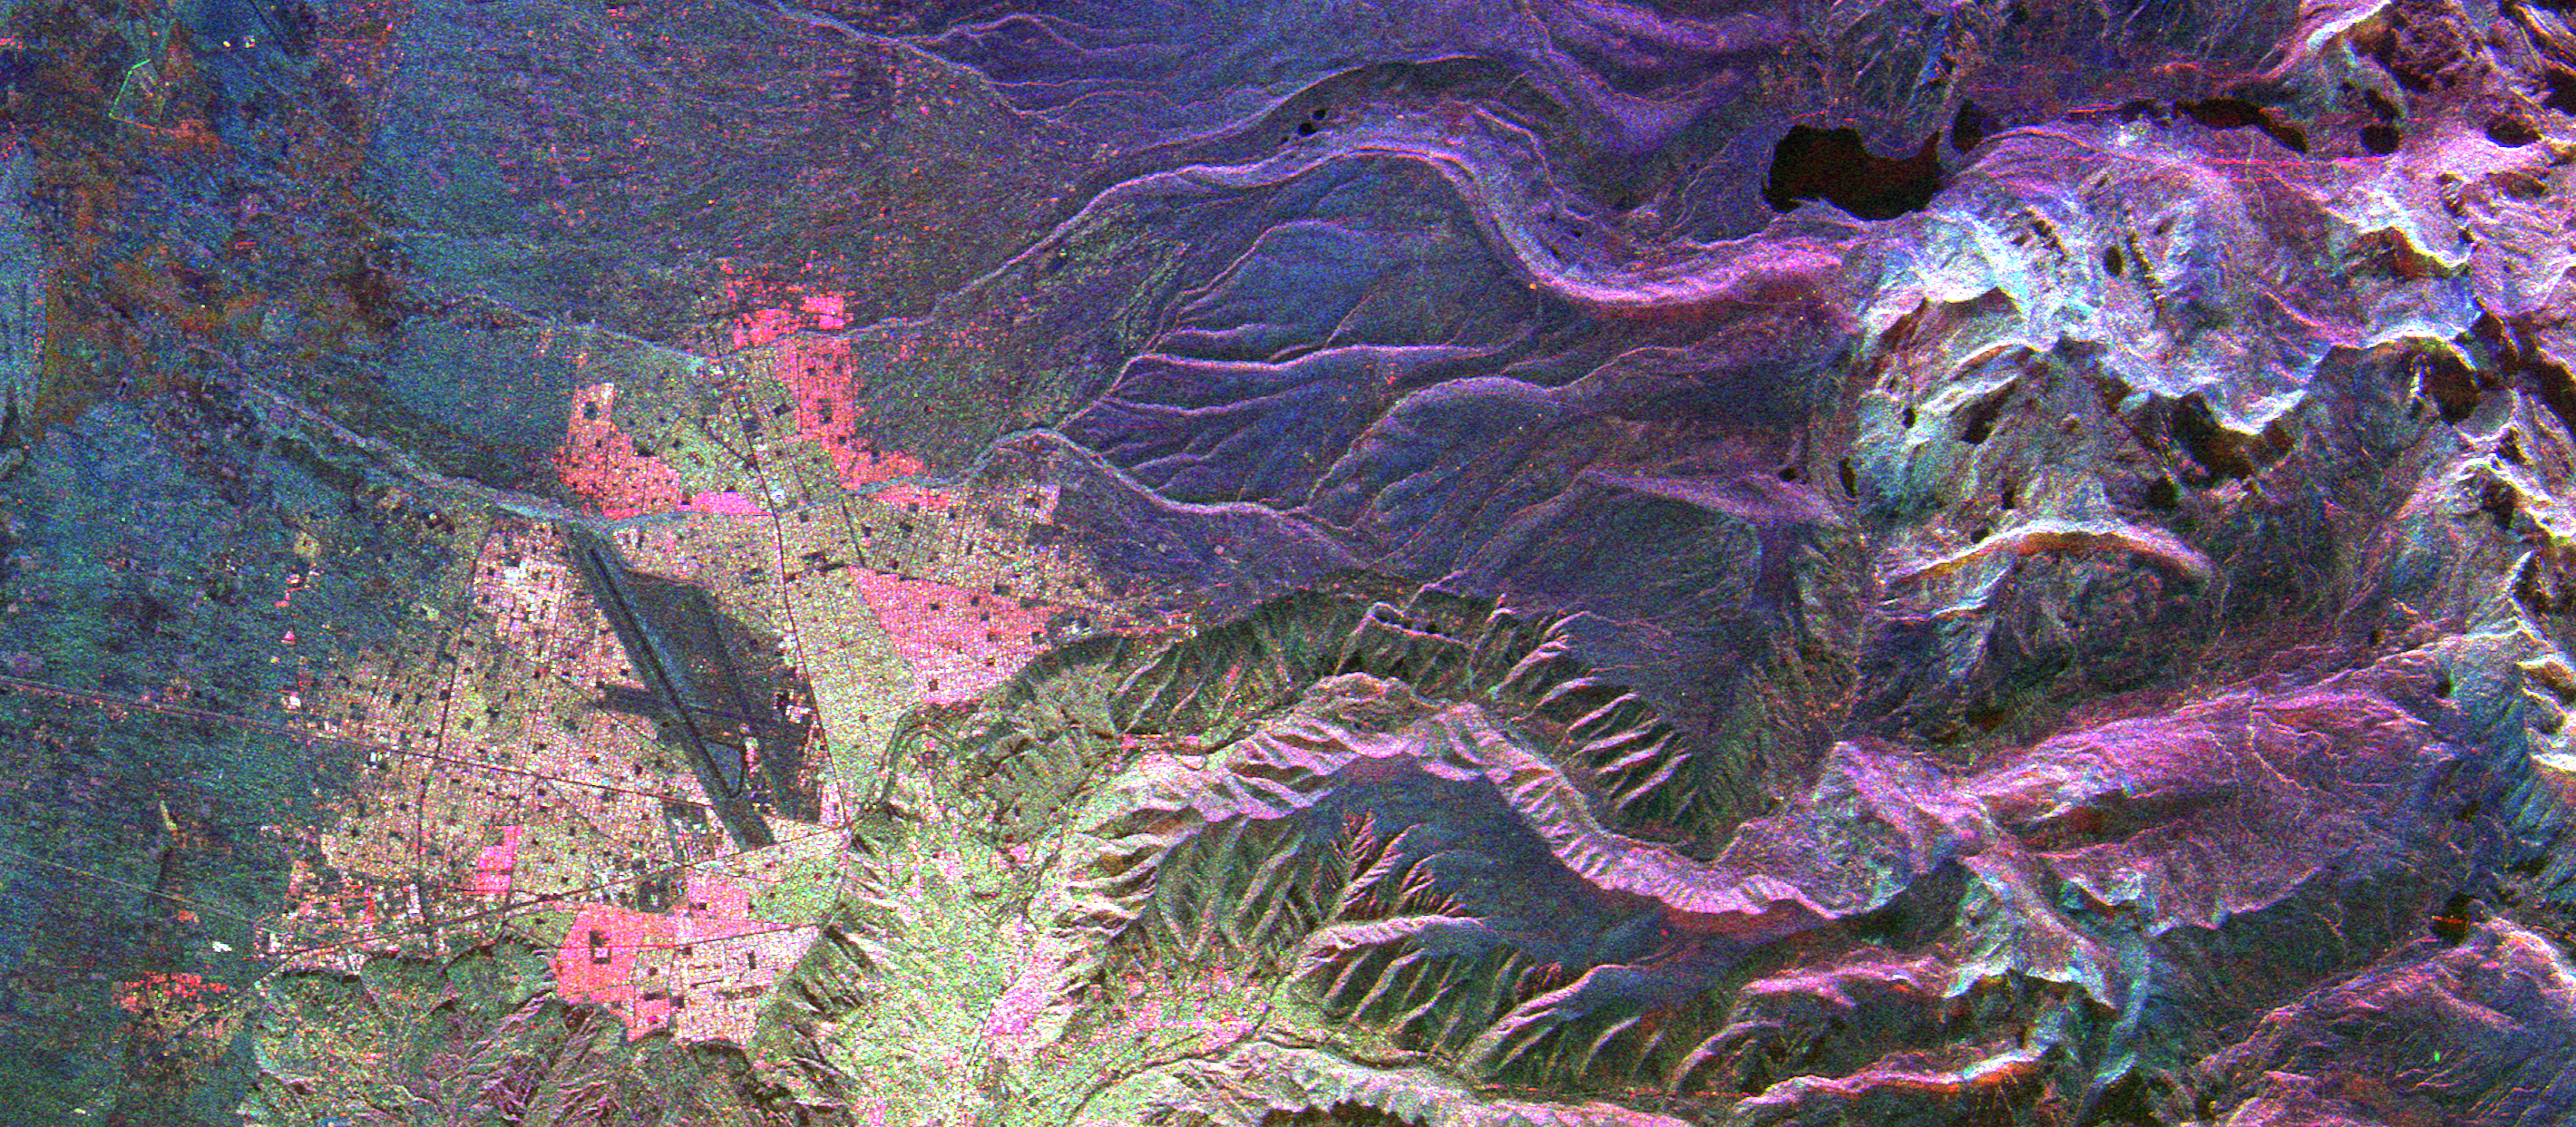

Space Radar Image of La Paz, Bolivia

This is an image of the Bolivian capital city of La Paz that was created using three radar frequencies. La Paz sits at the edge of the Altiplano, the high inland plateau between the Cordillera Occidental and Cordillera Oriental belts of the Andes Mountains in South America. Part of the Cordillera Oriental mountains are seen on the right side (northeast) of this image. The bright areas at the top of the mountains are most likely the result of year-round snow cover. Glacier-carved valleys drain the mountain areas. The dark lines left of center are Kennedy Airport near the northwestern part of the city.

The image was acquired by the Spaceborne Imaging Radar-C/X-Band Synthetic Aperture Radar (SIR-C/X-SAR) aboard the space shuttle Endeavour on April 18, 1994. The image is centered at 16.25 degrees south latitude, 68.1 degrees west longitude. The area shown is approximately 35 kilometers by 16 kilometers (22 miles by 10 miles). North is toward the upper right. Colors are assigned to different frequencies and polarizations of the radar as follows: red is L-band horizontally transmitted, horizontally received; green is C-band horizontally transmitted, vertically received; and blue is X-band vertically transmitted, vertically received. SIR-C/X-SAR, a joint mission of the German, Italian and United States space agencies, is part of NASA’s program called Mission to Planet Earth.

Credit: NASA/JPL